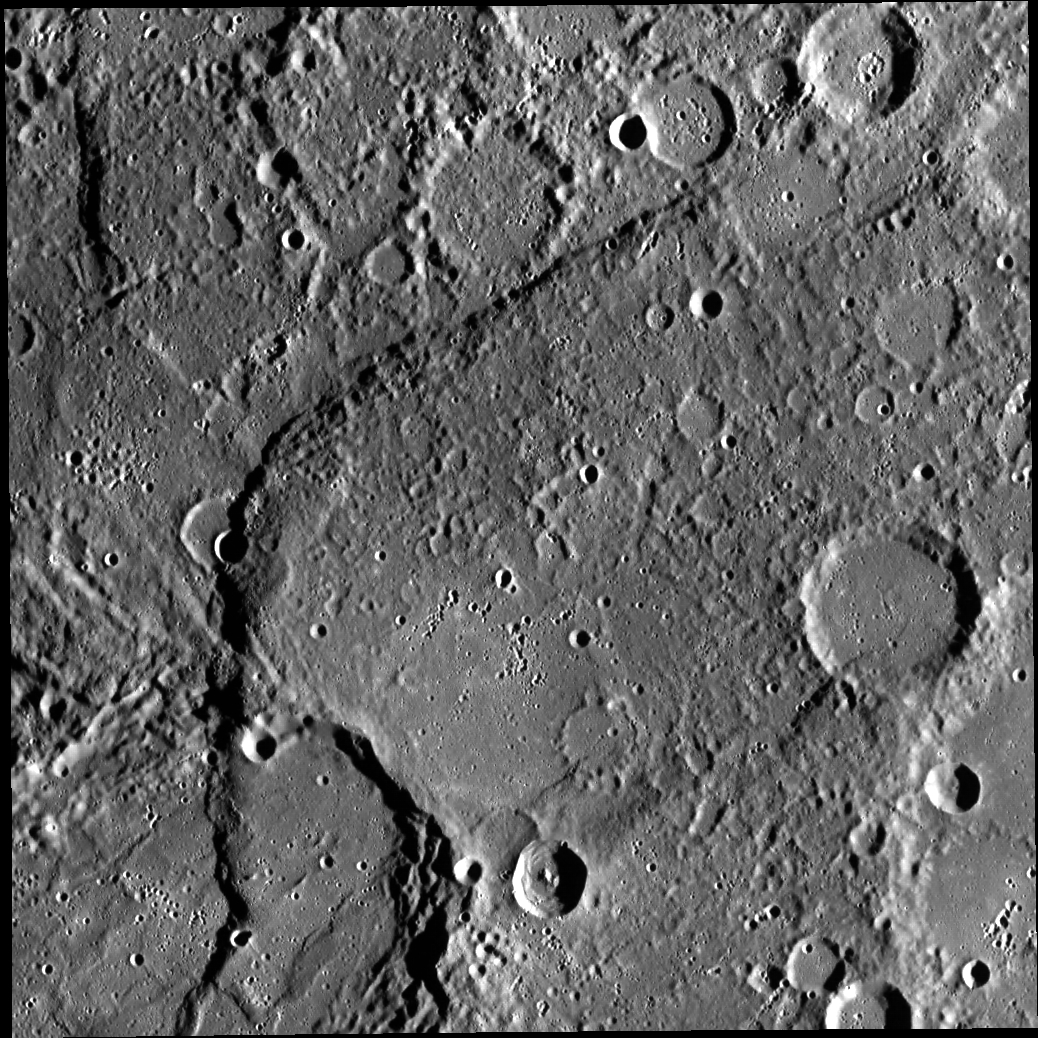

Beagle Rupes

The arcuate ridge in this image, Beagle Rupes, is one of the tallest and longest scarps on Mercury. It is shown here deforming and shortening the elliptical impact crater Sveinsdóttir in the bottom left corner of the image. Beagle Rupes and other scarps on Mercury are thought to be the surface expressions of thrust faults that formed from contraction as the planet’s interior cooled.

This image was acquired as part of MDIS’s high-resolution surface morphology base map. The surface morphology base map will cover more than 90% of Mercury’s surface with an average resolution of 250 meters/pixel (0.16 miles/pixel or 820 feet/pixel). Images acquired for the surface morphology base map typically have off-vertical Sun angles (i.e., high incidence angles) and visible shadows so as to reveal clearly the topographic form of geologic features.

The MESSENGER spacecraft is the first ever to orbit the planet Mercury, and the spacecraft’s seven scientific instruments and radio science investigation are unraveling the history and evolution of the Solar System’s innermost planet. Visit the Why Mercury? section of this website to learn more about the key science questions that the MESSENGER mission is addressing.

Date acquired: June 12, 2011
Image Mission Elapsed Time (MET): 216329524
Image ID: 368200
Instrument: Wide Angle Camera (WAC) of the Mercury Dual Imaging System (MDIS)
WAC filter: 7 (748 nanometers)
Center Latitude: 0.25°
Center Longitude: 102.9° E
Resolution: 245 meters/pixel
Scale: Image is ~250 km (155 mi) across
Incidence Angle: 77.2°
Emission Angle: 1.1°
Phase Angle: 76.1°

These images are from MESSENGER, a NASA Discovery mission to conduct the first orbital study of the innermost planet, Mercury. For information regarding the use of images, see the MESSENGER image use policy.

Credit: NASA/Johns Hopkins University Applied Physics Laboratory/Carnegie Institution of Washington